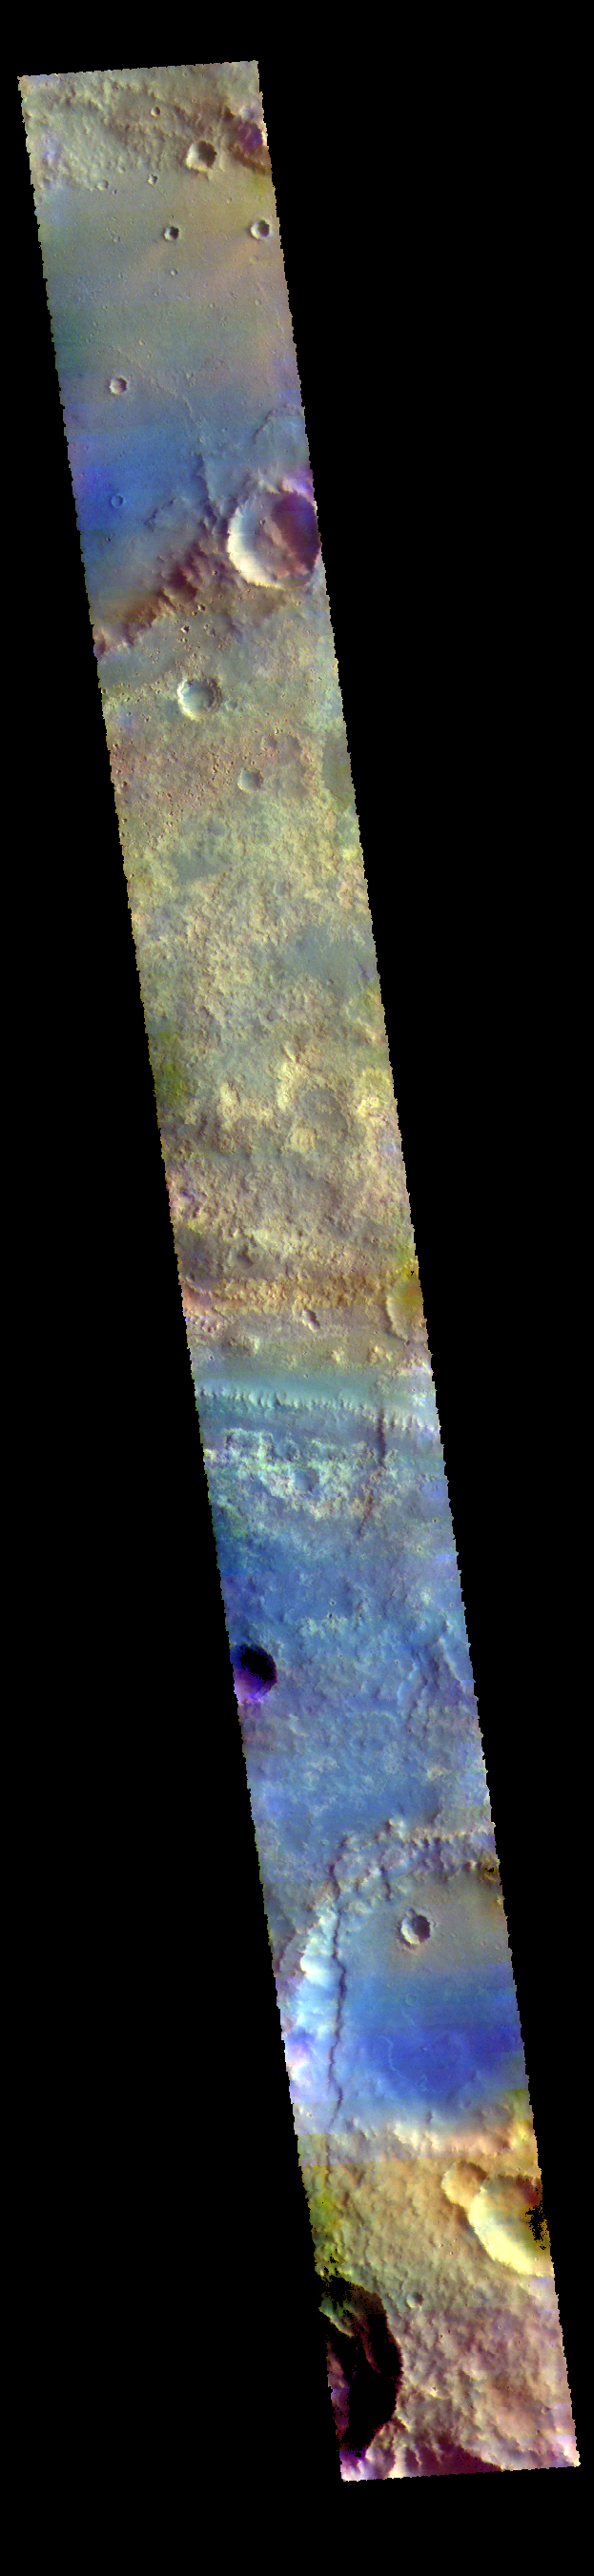

Mawrth Vallis – False Color

Mawrth Vallis cuts across the center of this VIS image.

The THEMIS VIS camera contains 5 filters. The data from different filters can be combined in multiple ways to create a false color image. These false color images may reveal subtle variations of the surface not easily identified in a single band image.

Credit: NASA/JPL-Caltech/ASU